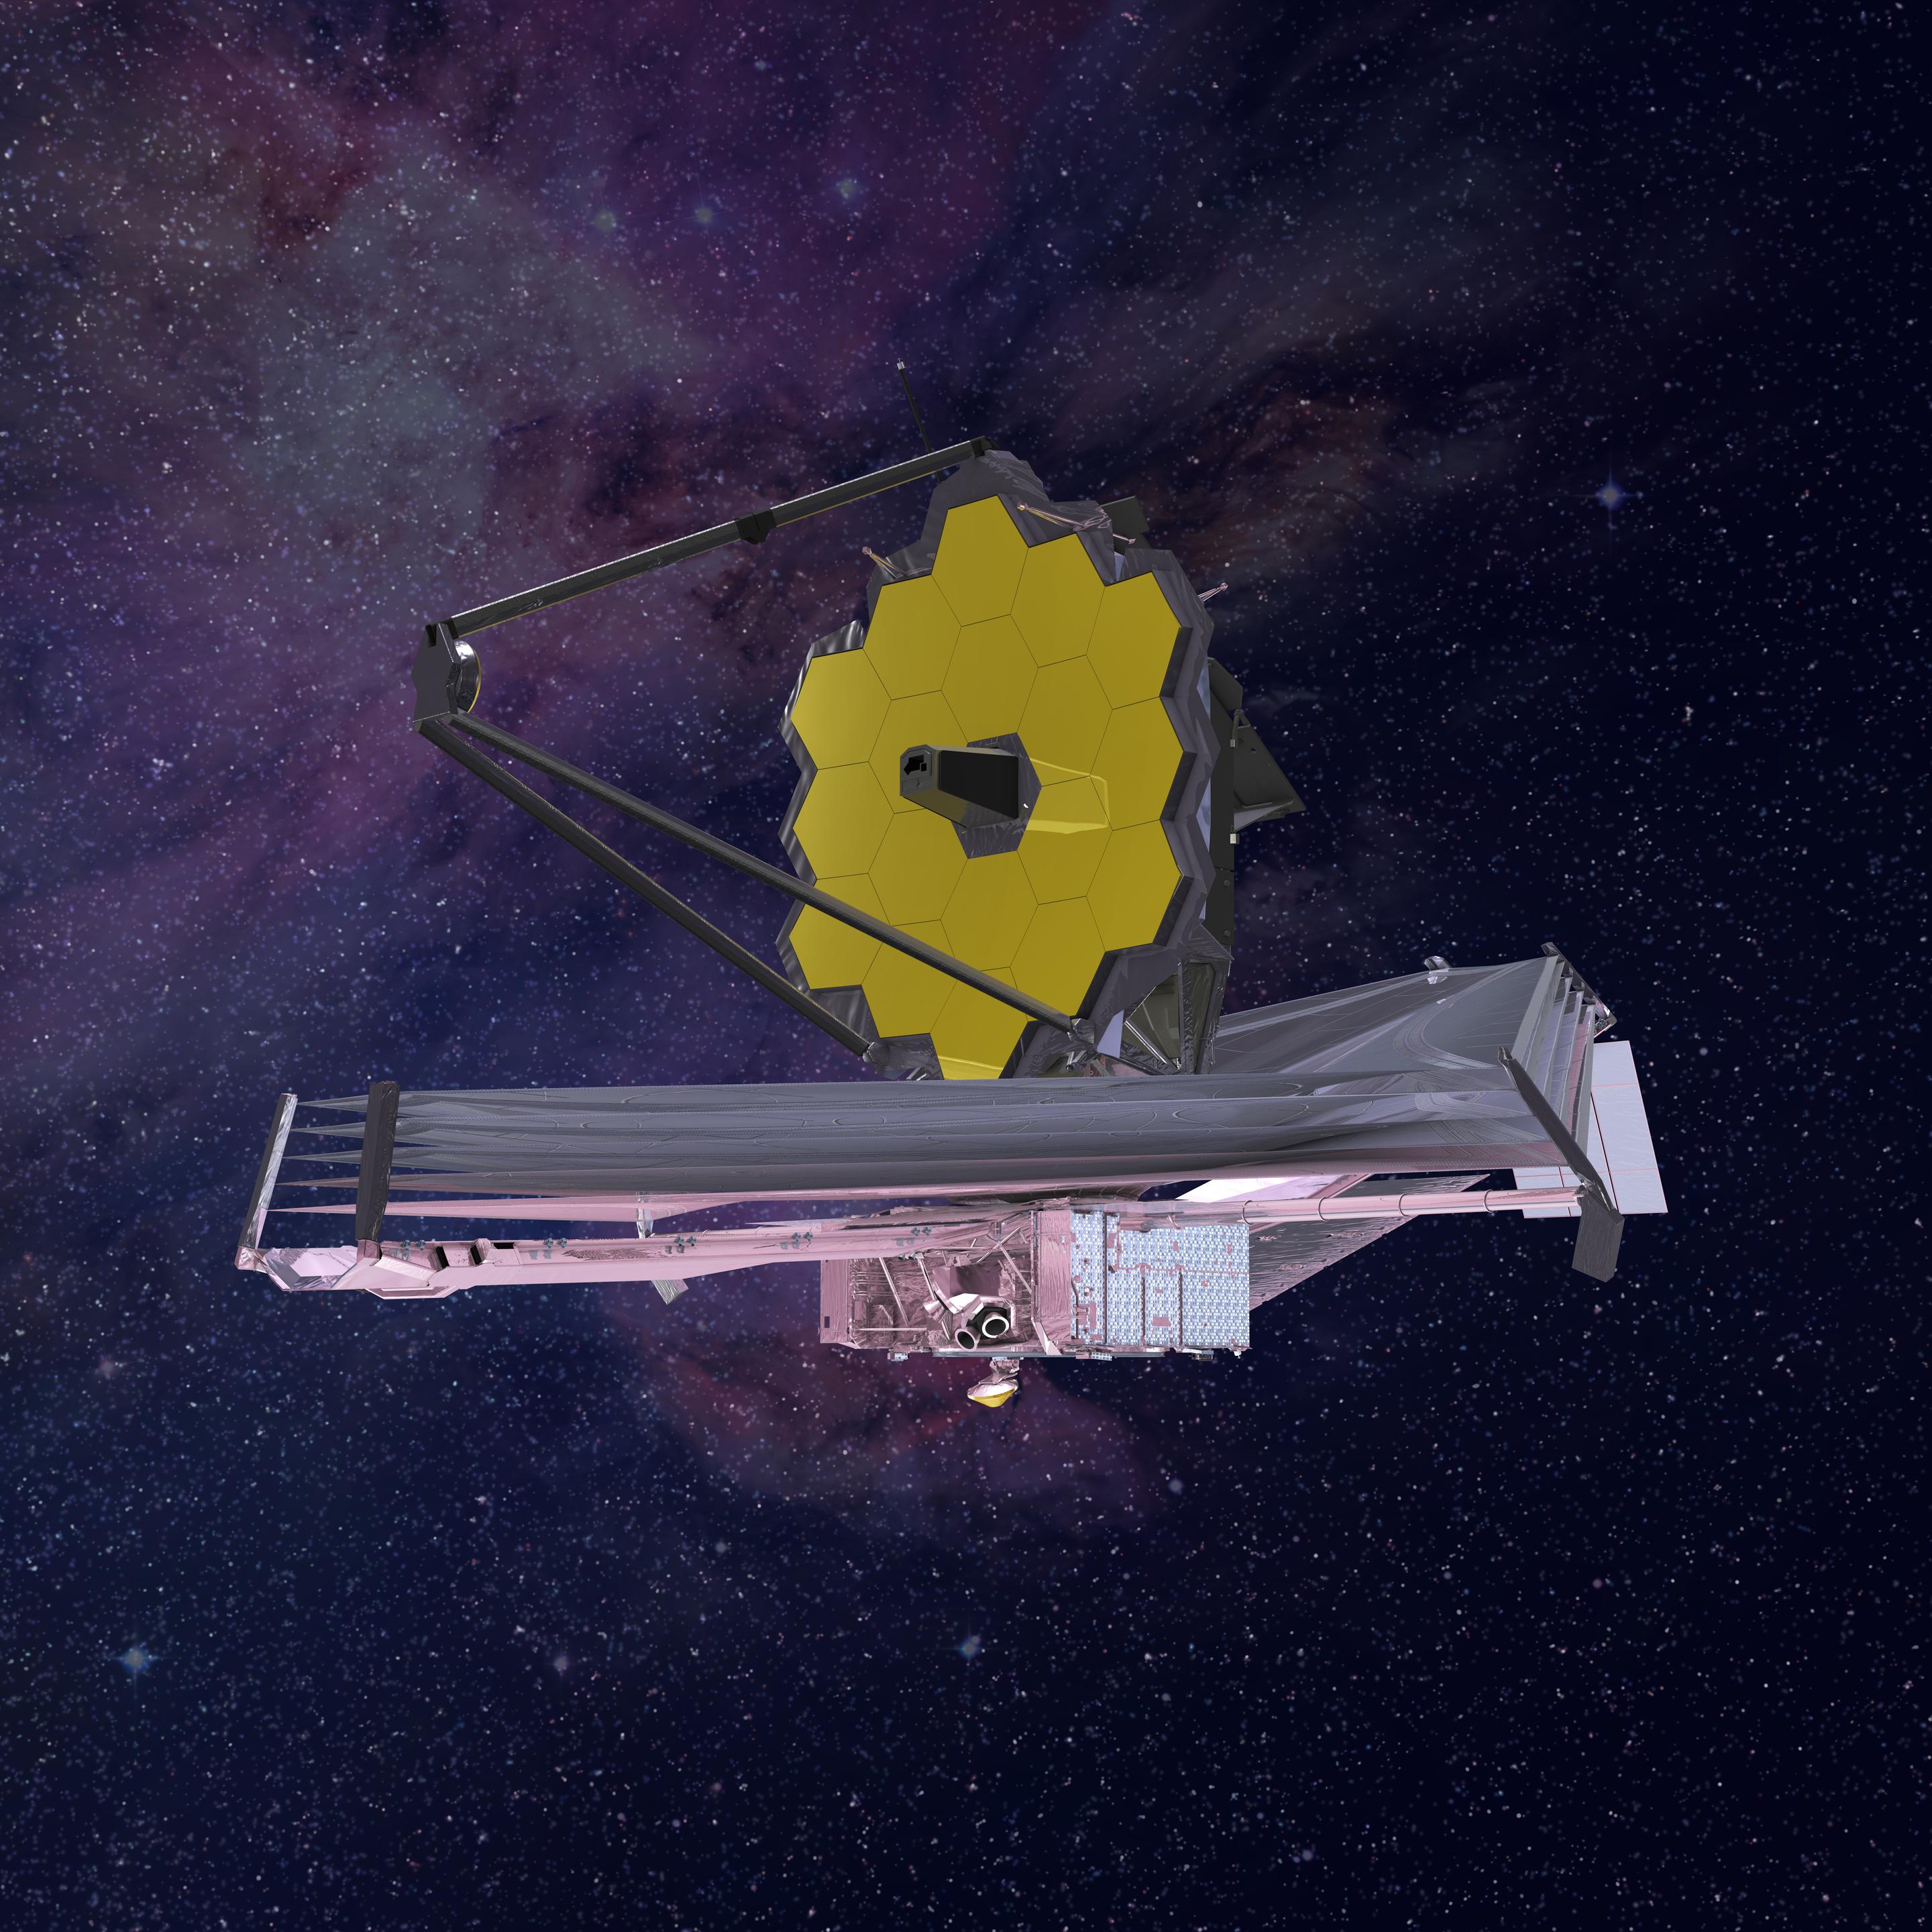

James Webb Space Telescope Side View

This illustration shows the cold side of the Webb telescope, where the mirrors and instruments are positioned.

Credit: Image: NASA, ESA, CSA, Northrop Grumman